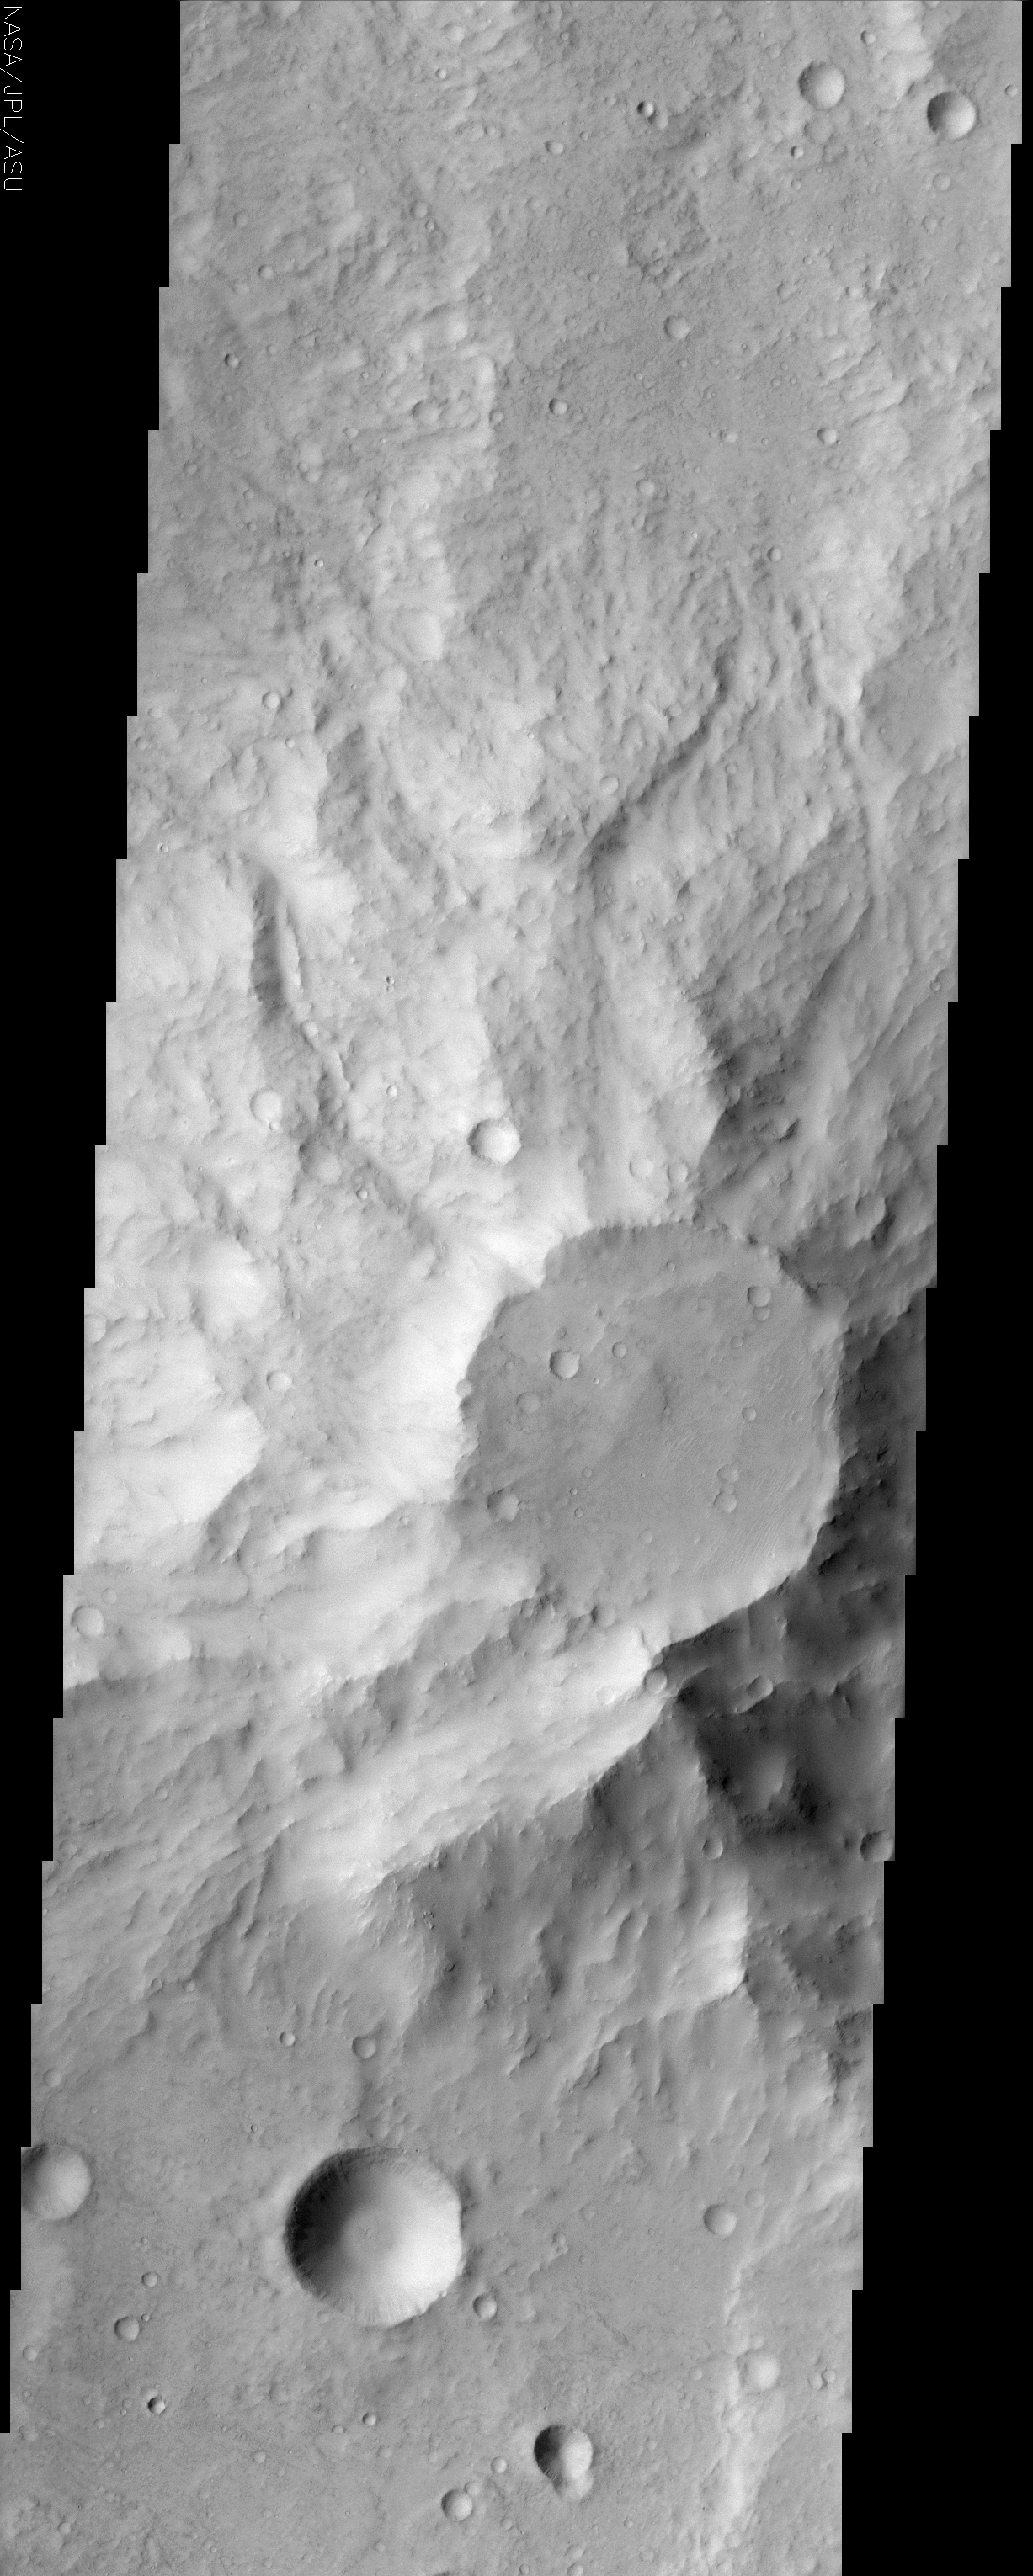

Small Volcano in Terra Cimmeria

(Released 26 June 2002)

The Science
This positive relief feature (see MOLA context) in the ancient highlands of Mars appears to be a heavily eroded volcanic center. The top of this feature appears to be under attack by the erosive forces of the martian wind. Light-toned streaks are visible, trending northeast to southwest, and may be caused by scouring of the terrain, or they may be dune forms moving sand. The northeast portion of the caldera area looks as though a layer of material is being removed to expose a slightly lighter-toned surface underneath. The flanks of this feature are slightly less cratered than the surrounding terrain, which could be explained in two ways: 1) this feature may be younger than the surrounding area, and has had less time to accumulate meteorite impacts, or 2) the slopes that are observed today may be so heavily eroded that the original, cratered surfaces are now gone, exposing relatively uncratered rocks. Although most of Terra Cimmeria has low albedo, some eastern portions, such as shown in this image, demonstrate an overall lack of contrast that attests to the presence of a layer of dust mantling the surface. This dust, in part, is responsible for the muted appearance and infill of many of the craters at the northern and southern ends of this image

The Story
This flat-topped volcano pops out from the surface, the swirls of its ancient lava flows running down onto the ancient highlands of Mars. Its smooth top appears to be under attack by the erosive forces of the martian wind.

How can you tell? Click on the image above for a close-up look. You’ll see some light-toned streaks that run in a northeast-southwest direction. They are caused either by the scouring of the terrain or dunes of moving sand. Either way, the wind likely plays upon the volcano’s surface. Look also for the subtle, nearly crescent shaped feature at the northeast portion of the volcano’s cap. It looks as if a layer of material has been removed by the wind, exposing a slightly lighter-toned surface underneath.

The sides of the volcano are less cratered than the rest of the terrain. Perhaps that means it is younger than the surrounding area and has had less time to accumulate meteorite impacts. On the other hand, perhaps erosion has scrubbed away the original cratered surfaces. It’s a little hard to tell which possibility holds the key to the history of this area.

Although most of Terra Cimmeria can look relatively darker (has a low albedo or low “reflective power”) than some other Martian areas, its eastern portions sometimes have an overall lack of contrast as seen in the above image. A layer of dust blankets the surface here, causing it to look muted. Many of the craters in the northern and southern ends of the image also seem subdued, as dust has partly filled in the stark holes they once created.

The Cimmerians who give their name to this region were an ancient, little-known people of southern Russia mentioned in Assyrian inscriptions and by Homer.

Credit: NASA/JPL/Arizona State University